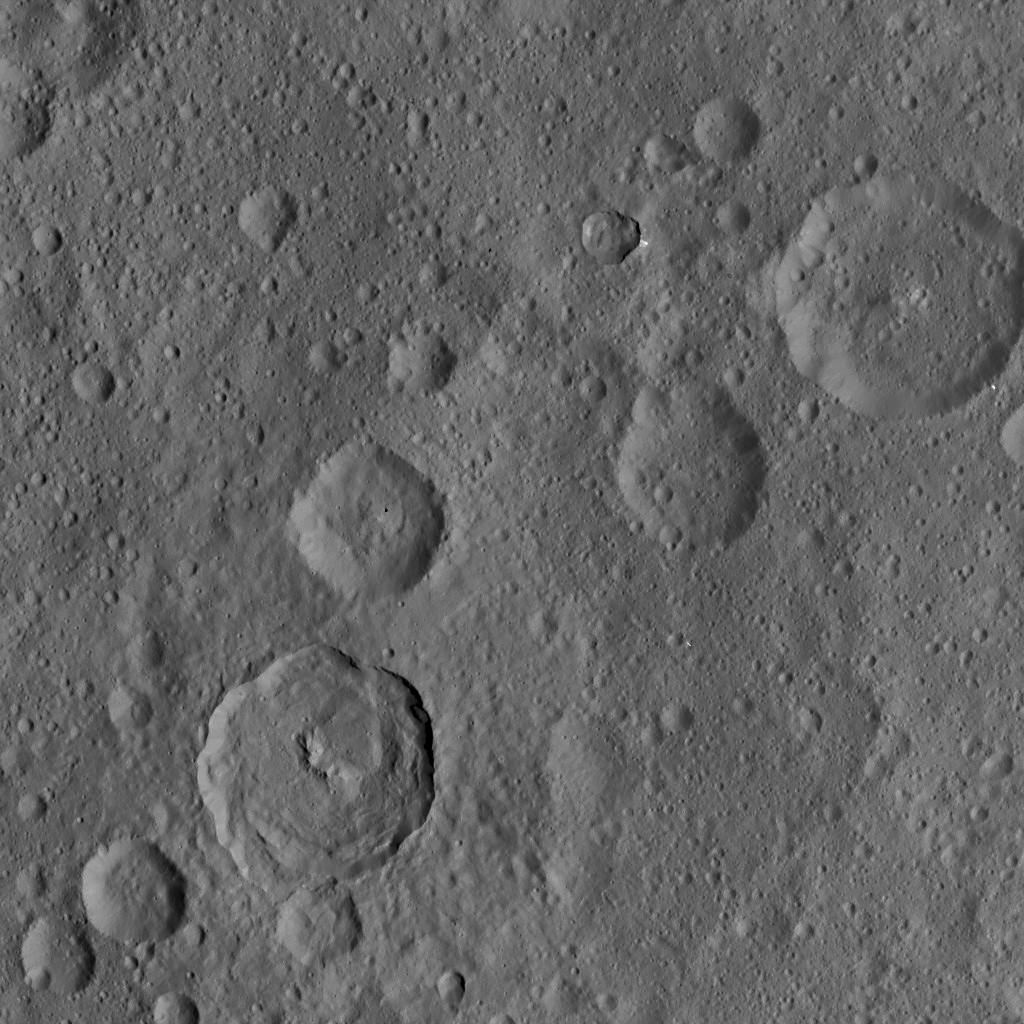

Dawn HAMO Image 15

This image, taken by NASA’s Dawn spacecraft, shows the surface of dwarf planet Ceres from an altitude of 915 miles (1,470 kilometers). The image, with a resolution of 450 feet (140 meters) per pixel, was taken on August 24, 2015.

Dawn’s mission is managed by JPL for NASA’s Science Mission Directorate in Washington. Dawn is a project of the directorate’s Discovery Program, managed by NASA’s Marshall Space Flight Center in Huntsville, Alabama. UCLA is responsible for overall Dawn mission science. Orbital ATK, Inc., in Dulles, Virginia, designed and built the spacecraft. The German Aerospace Center, the Max Planck Institute for Solar System Research, the Italian Space Agency and the Italian National Astrophysical Institute are international partners on the mission team.

Credit: NASA/JPL-Caltech/UCLA/MPS/DLR/IDA